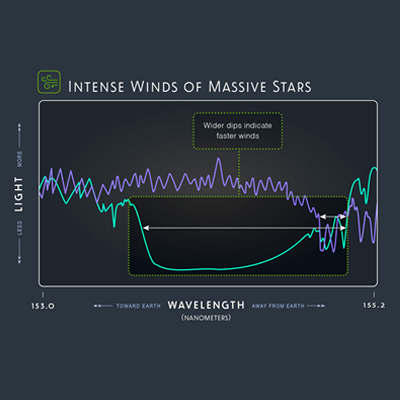

Intense Winds of Massive Stars

Hubble’s ULLYSES program observed the ultraviolet light stars emit — and spread that light into its component wavelengths, which are known as spectra. These spectra reflect the intense winds of massive stars in N11 in the Large Magellanic Cloud, set off in teal, and NGC 346 in the Small Magellanic Cloud, set off in purple. By tracing the width of the dips shown on the graph, we can measure the wind speeds. Narrower vertical dips reflect slower winds and wider vertical dips reflect faster winds. The star represented by the purple line is emitting a slower wind, while the star represented by the teal line has intense, faster winds, which means it is losing mass at a faster speed.

Credit: NASA, ESA, and Z. Levy (STScI)